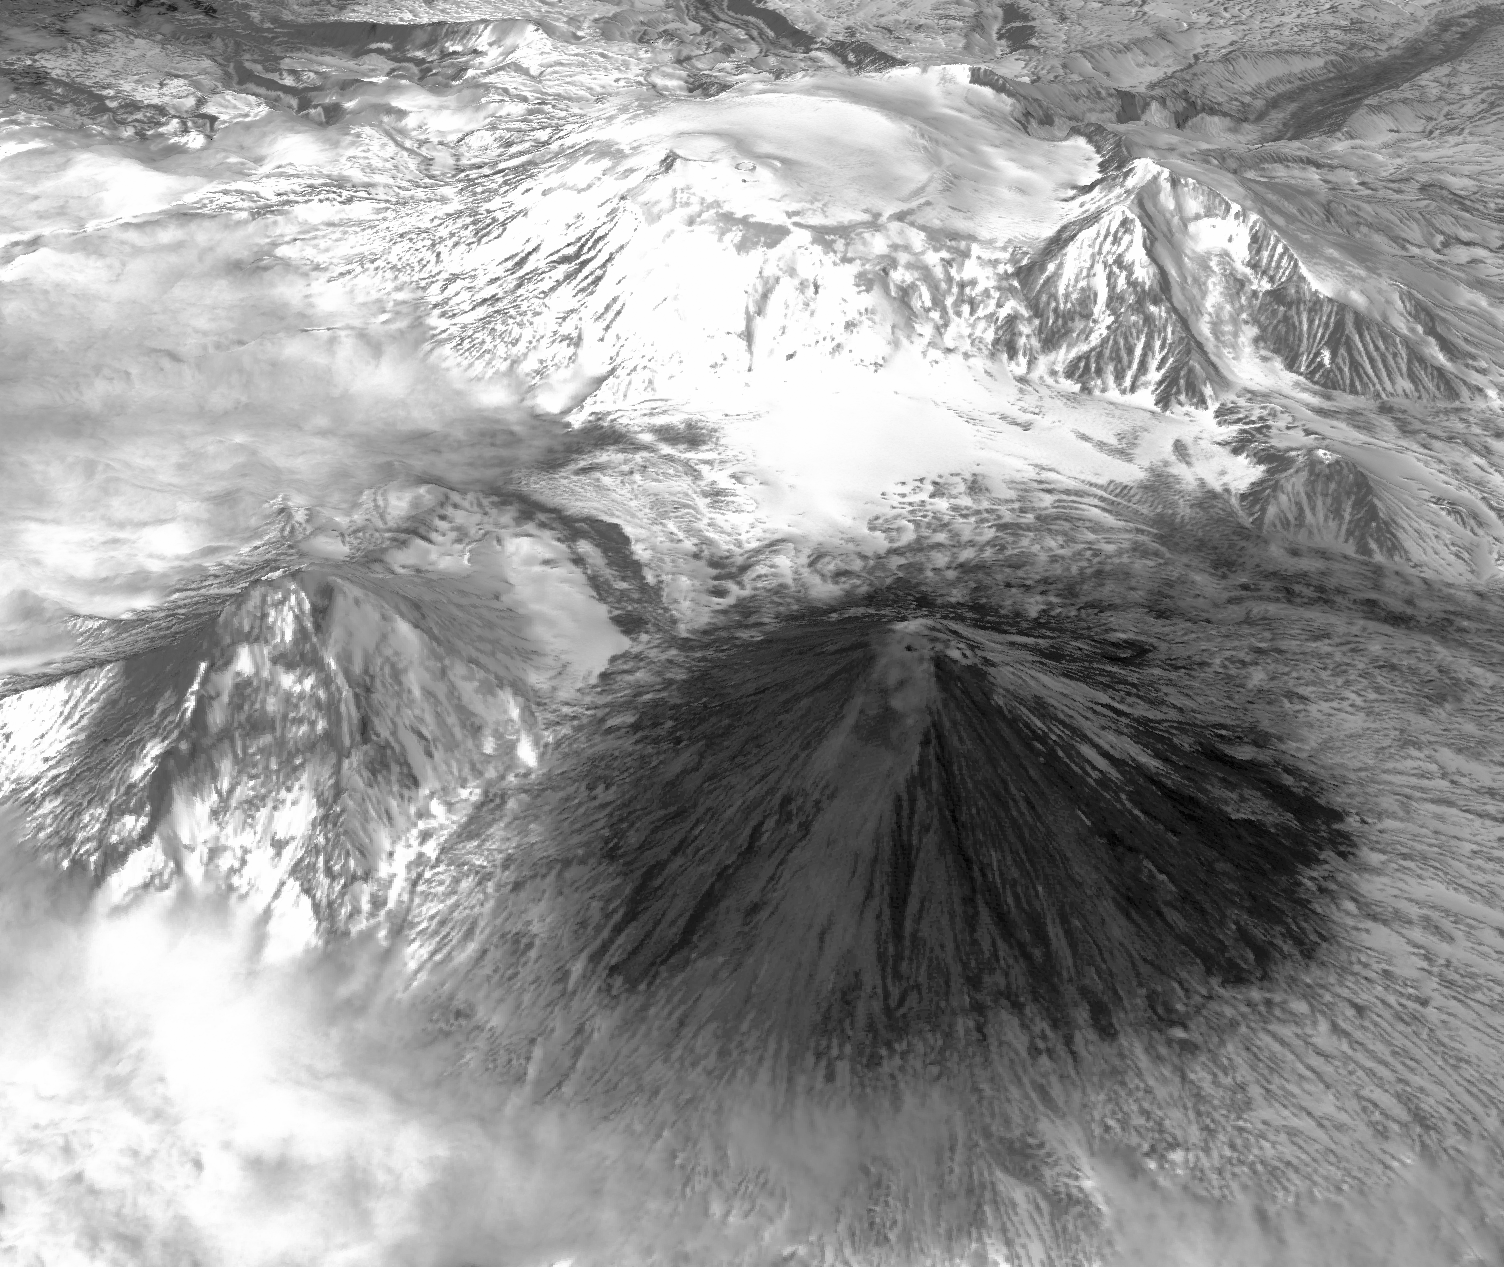

NASA Spacecraft Spots Signs of Erupting Russian Volcano

Winter still grips the volcanoes on Russia’s Kamchatka peninsula. In this new image, acquired by the Advanced Spaceborne Thermal Emission and Reflection Radiometer (ASTER) instrument on NASA’s Terra spacecraft, the mantle of white is disturbed by dark ash entirely covering Sheveluch volcano from recent eruptions. During the previous week, ash plumes rising up to 6.2 miles (10 kilometers) were reported by the Kamchatka Volcanic Eruption Response Team. The image was acquired May 15, 2014, and is located at 56.6 degrees north, 160.6 degrees east.

With its 14 spectral bands from the visible to the thermal infrared wavelength region and its high spatial resolution of 15 to 90 meters (about 50 to 300 feet), ASTER images Earth to map and monitor the changing surface of our planet. ASTER is one of five Earth-observing instruments launched Dec. 18, 1999, on Terra. The instrument was built by Japan’s Ministry of Economy, Trade and Industry. A joint U.S./Japan science team is responsible for validation and calibration of the instrument and data products.

The broad spectral coverage and high spectral resolution of ASTER provides scientists in numerous disciplines with critical information for surface mapping and monitoring of dynamic conditions and temporal change. Example applications are: monitoring glacial advances and retreats; monitoring potentially active volcanoes; identifying crop stress; determining cloud morphology and physical properties; wetlands evaluation; thermal pollution monitoring; coral reef degradation; surface temperature mapping of soils and geology; and measuring surface heat balance.

The U.S. science team is located at NASA’s Jet Propulsion Laboratory, Pasadena, Calif. The Terra mission is part of NASA’s Science Mission Directorate, Washington, D.C.

Credit: NASA/GSFC/METI/ERSDAC/JAROS, and U.S./Japan ASTER Science Team